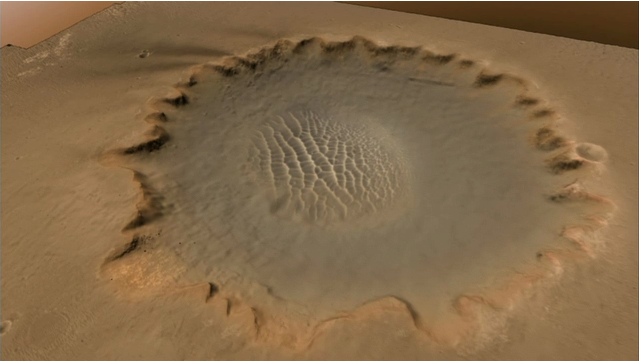

Surveying the Scene Above Opportunity (Simulation)

Lower resolution animation

This animation shows a hypothetical flyover above Victoria Crater, where NASA’s Mars Exploration Rover Opportunity is perched on a rim. The rover is expected to begin rolling down into the crater in early July 2007.

The first part of the movie is based on data taken by the Mars Reconnaissance Orbiter’s High Resolution Imaging Science Experiment camera. A simulated rover is shown at the site where Opportunity will enter the crater, an alcove nicknamed “Duck Bay.” The movie then transitions to a panoramic view of Victoria Crater taken from the top of Duck Bay by Opportunity’s panoramic camera.

Credit: NASA/JPL/Cornell/Univ. of Ariz./US Geological Survey